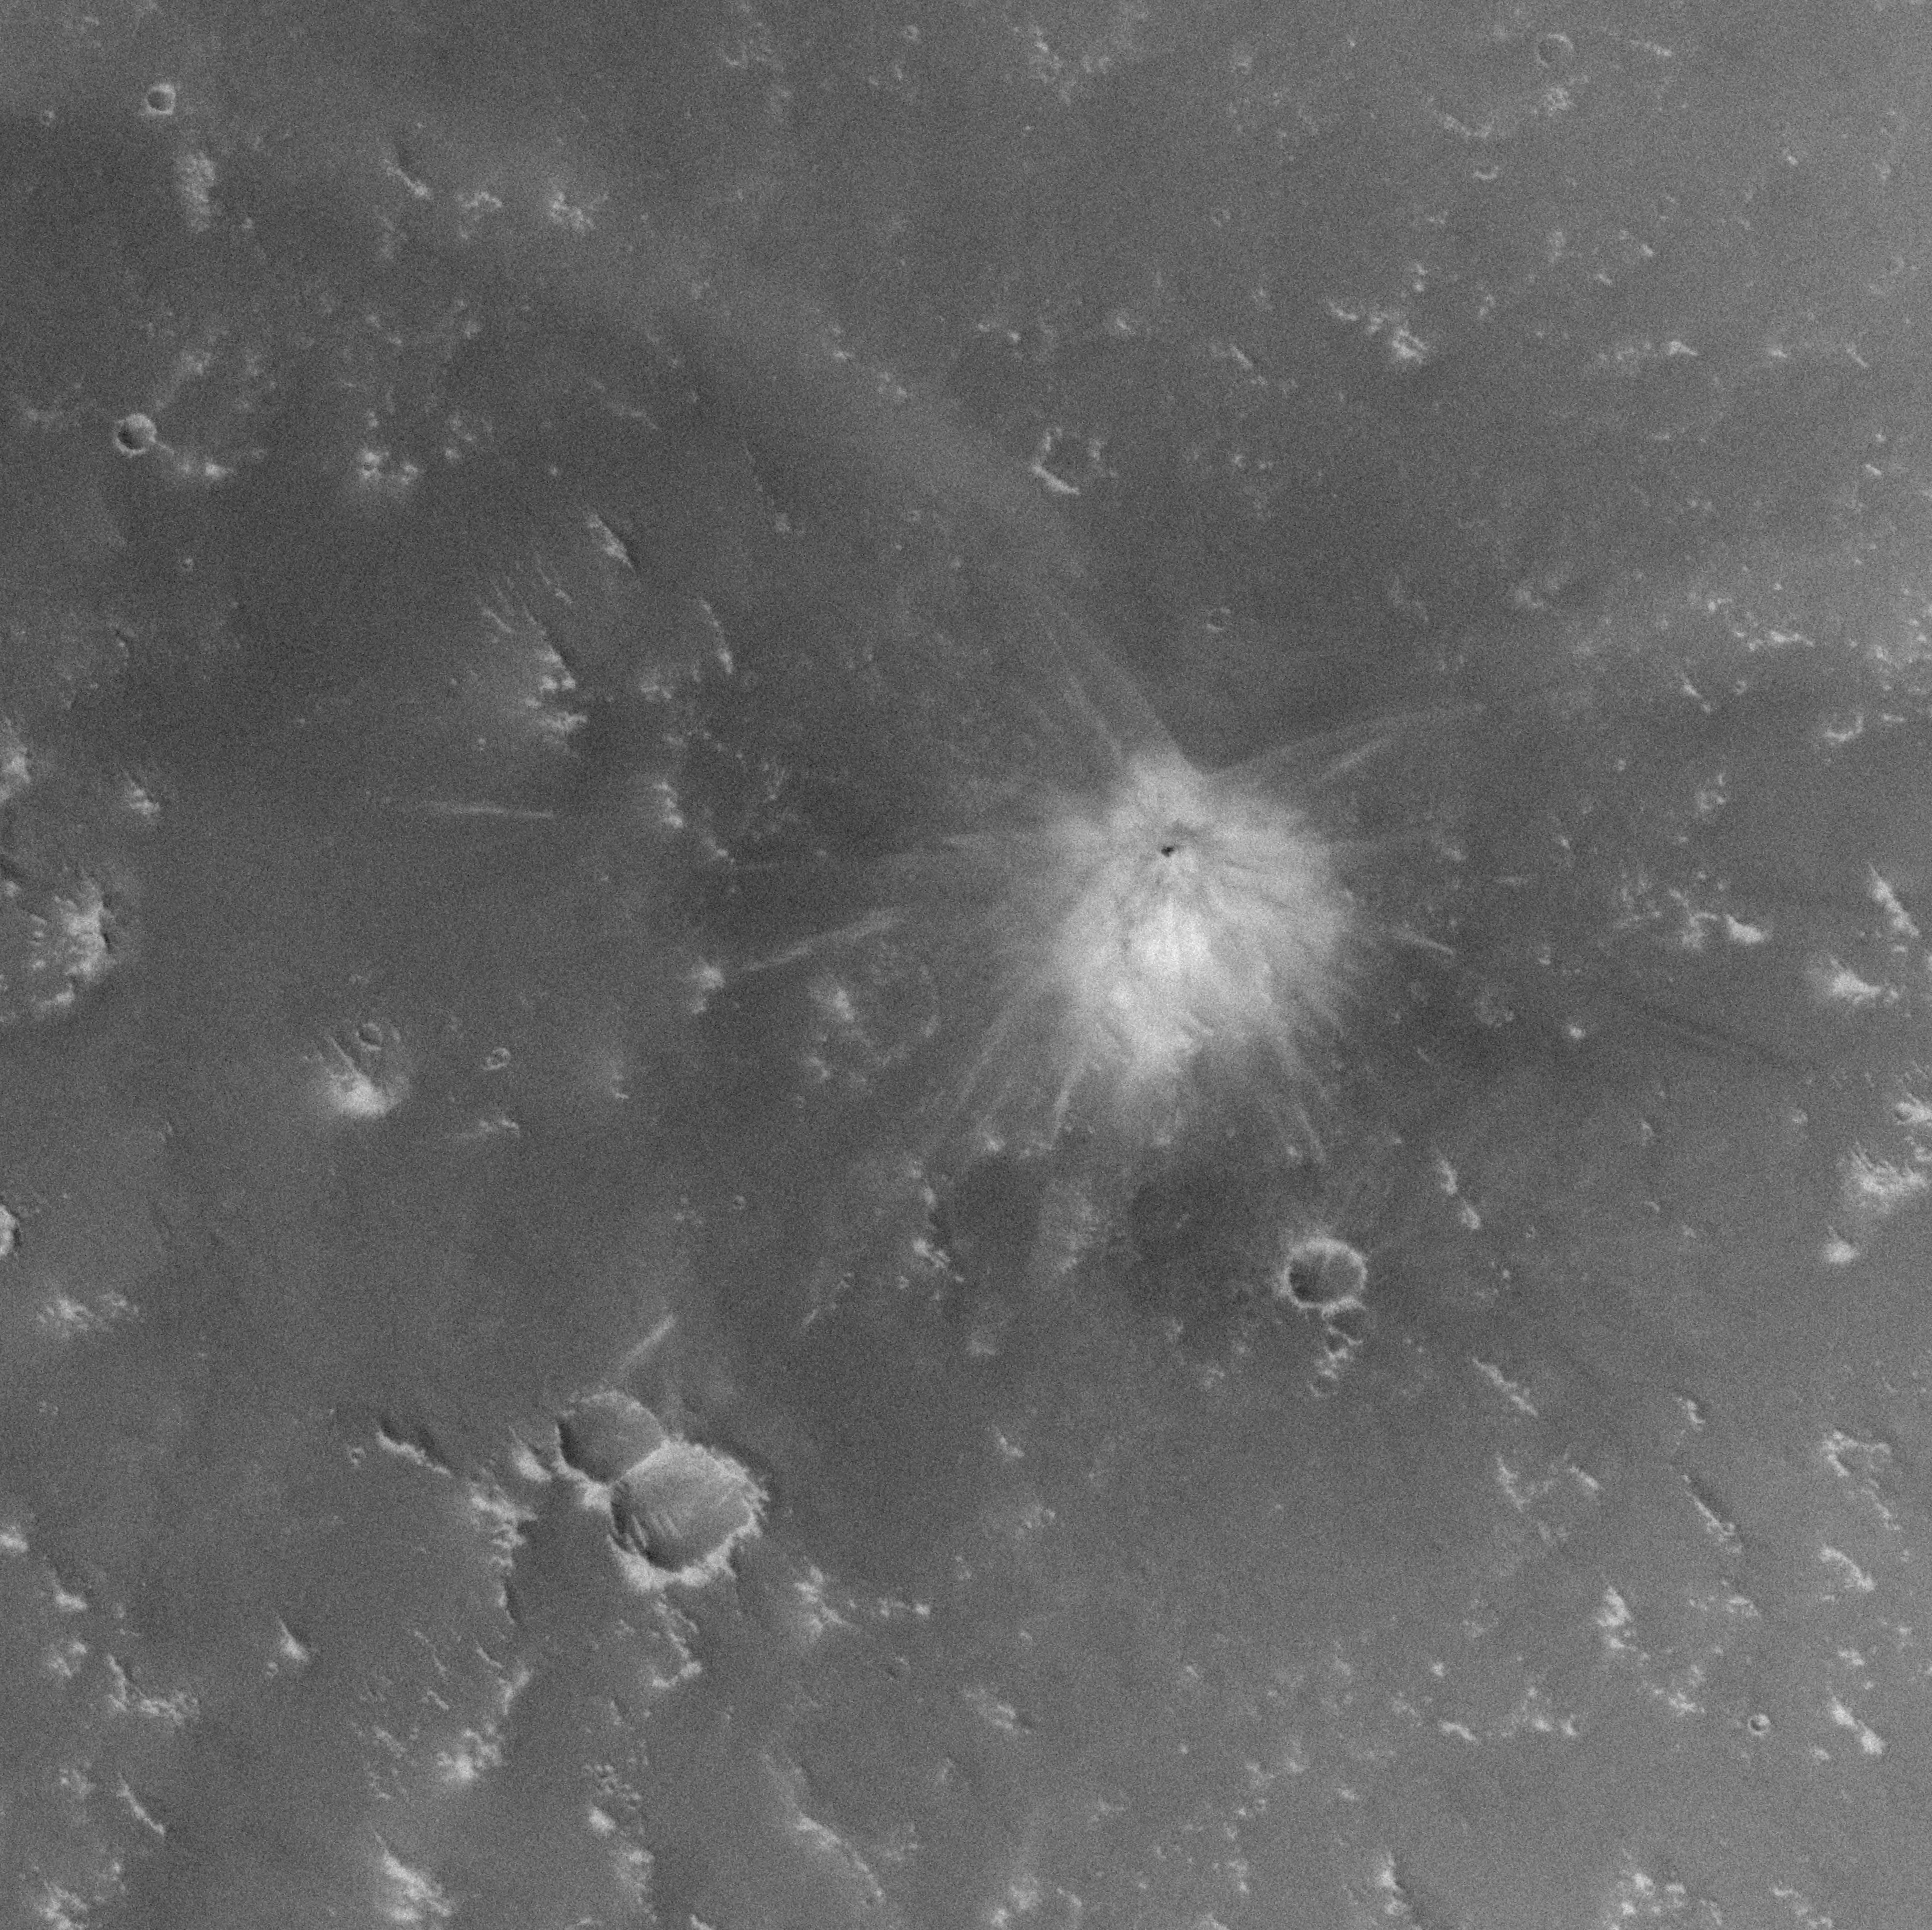

Fresh Crater in Arabia Terra with Light-Toned Ejecta

While most of the new impact craters found on Mars by the Mars Global Surveyor’s Mars Orbiter Camera have dark ejecta patterns, a few of them also have light-toned ejecta, indicating that the impacting meteorite excavated to a depth where a light-toned material was present.

Figure A: The picture was acquired on Feb. 26, 2006. The single small crater of about 22.6 meters (about 74 feet) in diameter is surrounded by light and dark-toned ejecta. The crater occurs near 20.6 degrees north latitude, 356.8 degrees west longitude, in Arabia Terra.

Figure B: This set of images shows how the impact site appeared to the Mars Odyssey Thermal Emission Imaging System infrared instrument before and after the impact. The white circle indicates the location of the impact site. Both images are from the Thermal Emission Imaging System band 9 (approximately 12.6 micrometers wavelength); the first image was obtained on June 30, 2002, the second on Oct. 5, 2003. In the 2003 image, the impact site appears as a bright spot, because it was warmer than the surroundings at the time the data were acquired.

Figure C: The final figure shows how the impact site appeared to the Mars Global Surveyor Mars Orbiter wide-angle cameras. The first image shows the site before the impact, on Aug. 31, 1999. The second shows the impact site as it appeared on May 7, 2003.

Taken together, the Mars Odyssey and Mars Global Surveyor data indicate that this impact occurred some time between June 30, 2002, and May 7, 2003.

The Mars Global Surveyor mission is managed for NASA’s Office of Space Science, Washington, by NASA’s Jet Propulsion Laboratory, Pasadena, Calif., a division of the California Institute of Technology, also in Pasadena. Lockheed Martin Space Systems, Denver, developed and operates the spacecraft. Malin Space Science Systems, San Diego, Calif., built and operates the Mars Orbiter Camera.

Credit: NASA/JPL/Malin Space Science Systems